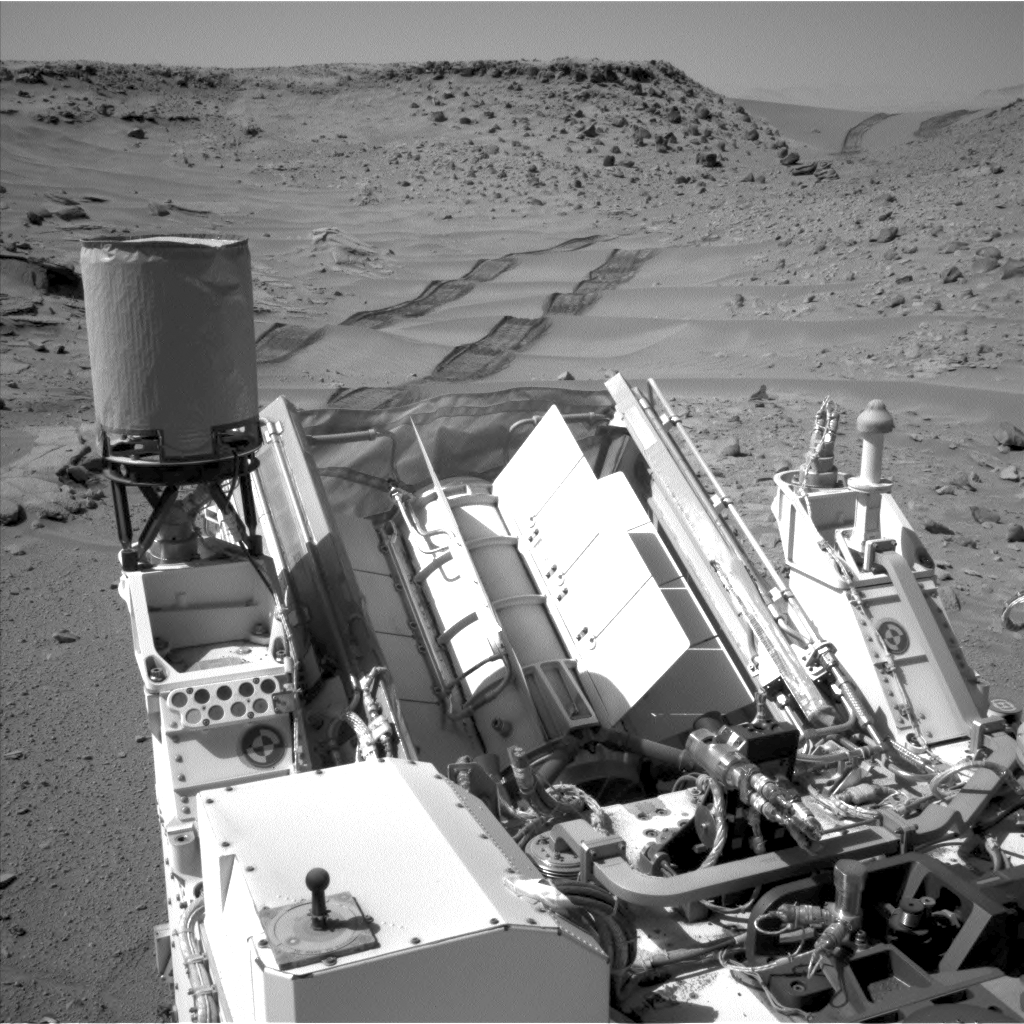

Curiosity Making Headway West of ‘Dingo Gap’

NASA’s Curiosity Mars rover used the Navigation Camera (Navcam) on its mast to catch this look-back eastward at wheel tracks from driving through and past “Dingo Gap” inside Gale Crater. The gap, spanned by a 3-foot-tall (1-meter-tall) dune, is at the right-hand side of the horizon in this scene. Curiosity crossed the dune on the 535th Martian day, or sol, of the rover’s work on Mars (Feb. 6). On Sol 538 (Feb. 9), it drove 135 feet (41.1 meters) farther westward. This image was taken on Sol 539 (Feb. 10) from the location reached by the previous sol’s drive. For scale, the distance between the parallel wheel tracks is about 9 feet (2.7 meters).

The high-mounted cylinder on the rear part of the vehicle is the rover’s UHF (ultrahigh frequency) antenna. The set of disks mounted below it is part of the calibration target for Curiosity’s Chemistry and Camera (ChemCam) instrument. The ball-on-a-stick device in the foreground is the calibration target, including a sundial, for Curiosity’s Mast Camera (Mastcam). To the right of the UHF antenna in this image are the radiator fins for Curiosity’s power supply, a radioisotope thermoelectric generator.

NASA’s Jet Propulsion Laboratory, Pasadena, Calif., manages the Mars Science Laboratory Project and the mission’s Curiosity rover for NASA’s Science Mission Directorate in Washington. The rover was designed and assembled at JPL, a division of the California Institute of Technology in Pasadena.

Credit: NASA/JPL-Caltech